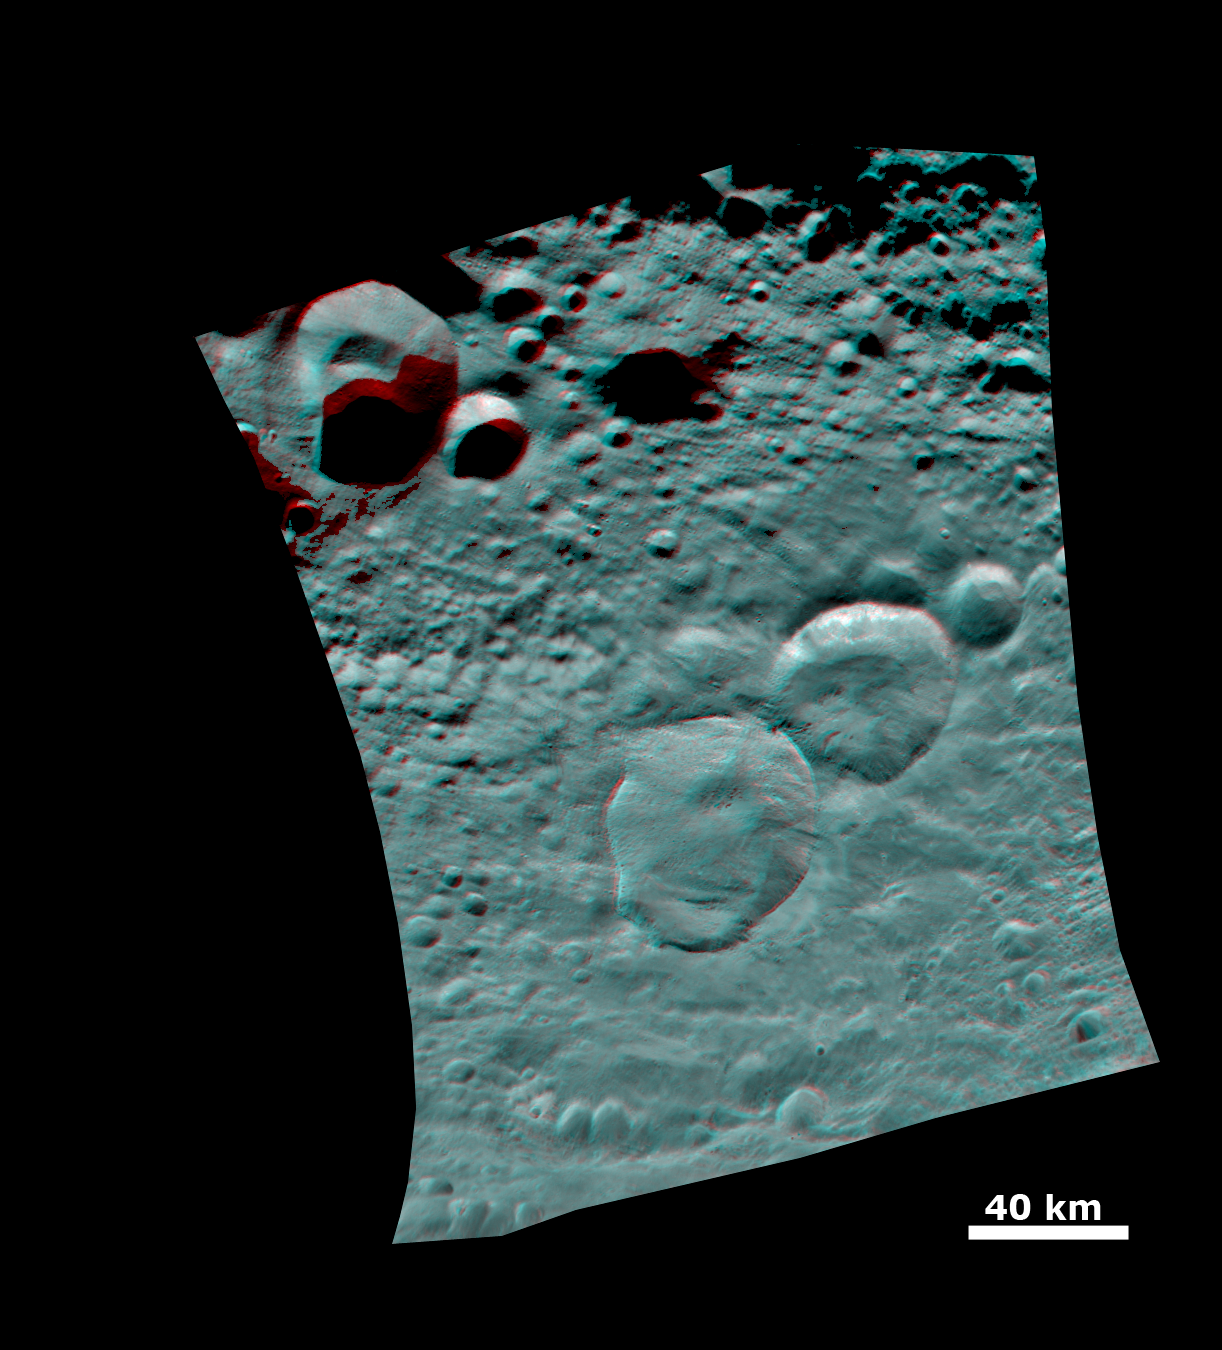

Anaglyph of the ‘Snowman’ Crater

This anaglyph image shows the topography of Vesta’s three craters, informally named the “Snowman,” obtained by the framing camera instrument aboard NASA’s Dawn spacecraft on August 6, 2011. The camera has a resolution of about 260 meters per pixel. Use red-green (or red-blue) glasses to view in 3-D (left eye: red; right eye: green [or blue]).

The Dawn mission to Vesta and Ceres is managed by the Jet Propulsion Laboratory, for NASA’s Science Mission Directorate, Washington, D.C. It is a project of the Discovery Program managed by NASA’s Marshall Space Flight Center, Huntsville, Ala. UCLA is responsible for overall Dawn mission science. Orbital Sciences Corporation of Dulles, Va., designed and built the Dawn spacecraft.

The framing cameras were developed and built under the leadership of the Max Planck Institute for Solar System Research, Katlenburg-Lindau, Germany, with significant contributions by the German Aerospace Center (DLR) Institute of Planetary Research, Berlin, and in coordination with the Institute of Computer and Communication Network Engineering, Braunschweig. The framing camera project is funded by NASA, the Max Planck Society and DLR. JPL is a division of the California Institute of Technology, in Pasadena.

Credit: NASA/JPL-Caltech/UCLA/MPS/DLR/IDA